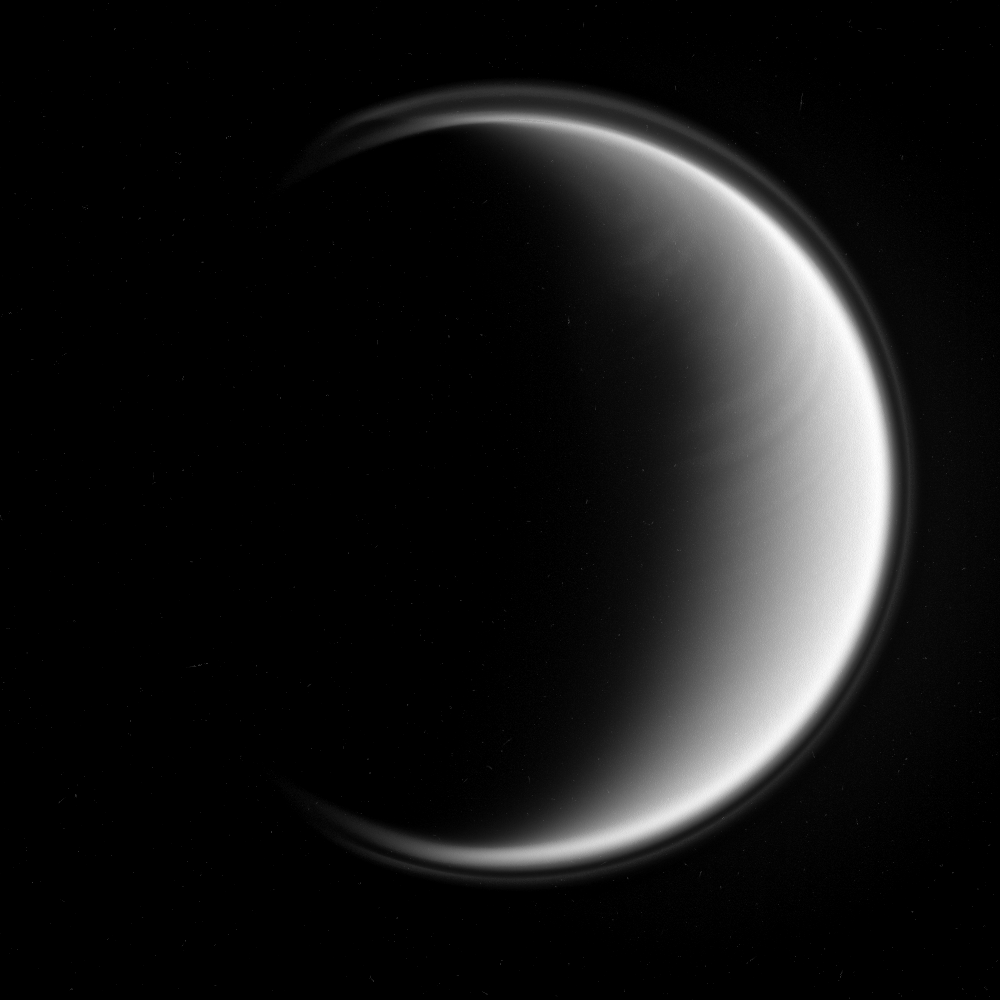

Bands of Titan

Titan bears a distinct east-west banded pattern in this Cassini spacecraft image taken in the ultraviolet.

The ultraviolet wavelength allows Cassini to see Titan’s stratosphere, where superrotation–in which the atmosphere moves around the moon faster than Titan rotates — is strong. The recent appearance of this feature may be a harbinger of seasonal change on Titan.

The moon’s halo — its detached, high-altitude global haze layer — is visible here as well, and is often its most prominent feature in such ultraviolet views.

North on Titan (5,150 kilometers, 3,200 miles across) is up and rotated 6 degrees to the right in this image.

The view was obtained by the Cassini spacecraft narrow-angle camera using a spectral filter sensitive to wavelengths of polarized ultraviolet light. The view was acquired on Dec. 25, 2006 at a distance of approximately 1.3 million kilometers (800,000 miles) from Titan and at a Sun-Titan-spacecraft, or phase, angle of 123 degrees. Image scale is 8 kilometers (5 miles) per pixel.

The Cassini-Huygens mission is a cooperative project of NASA, the European Space Agency and the Italian Space Agency. The Jet Propulsion Laboratory, a division of the California Institute of Technology in Pasadena, manages the mission for NASA’s Science Mission Directorate, Washington, D.C. The Cassini orbiter and its two onboard cameras were designed, developed and assembled at JPL. The imaging operations center is based at the Space Science Institute in Boulder, Colo.

Credit: NASA/JPL/Space Science Institute